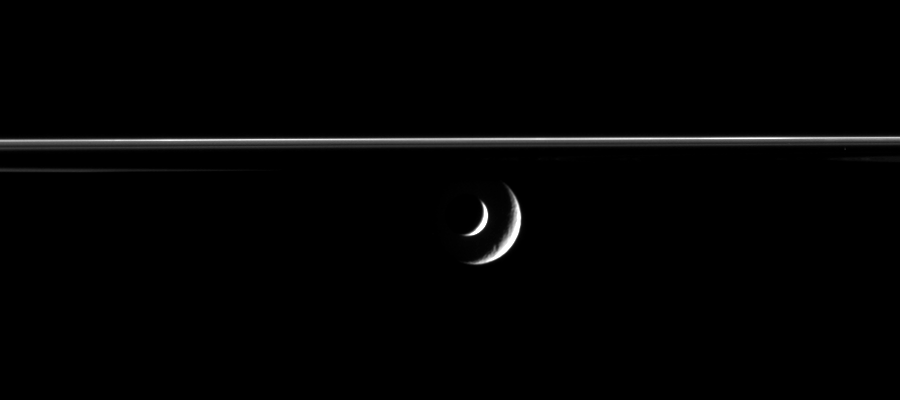

Enceladus Transits Rhea

Enceladus Transits Rhea

The bright crescent of Saturn’s moon Enceladus slides past distant Rhea in this mutual event, or occultation, movie from Cassini.

The movie was created from 40 original images taken over the course of about 20 minutes as the spacecraft’s narrow angle camera remained pointed toward Enceladus. Additional frames were inserted between the 40 Cassini images to smooth the appearance of the moons’ movement — a scheme called interpolation.

As Enceladus (505 kilometers, or 314 miles across) approaches Rhea (1,528 kilometers, or 949 miles across), the shadow of Saturn can be seen, projected onto the unlit side of its incredible rings.

The images were taken in visible light with the Cassini spacecraft narrow-angle camera on March 2, 2006, at a distance of approximately 2.8 million kilometers (1.7 million miles) from Rhea and 2 million kilometers (1.2 million miles) from Enceladus. Image scale is 17 kilometers (11 miles) per pixel on Rhea and 12 kilometers (7 miles) per pixel on Enceladus.

The Cassini-Huygens mission is a cooperative project of NASA, the European Space Agency and the Italian Space Agency. The Jet Propulsion Laboratory, a division of the California Institute of Technology in Pasadena, manages the mission for NASA’s Science Mission Directorate, Washington, D.C. The Cassini orbiter and its two onboard cameras were designed, developed and assembled at JPL. The imaging operations center is based at the Space Science Institute in Boulder, Colo.

Credit: NASA/JPL/Space Science Institute